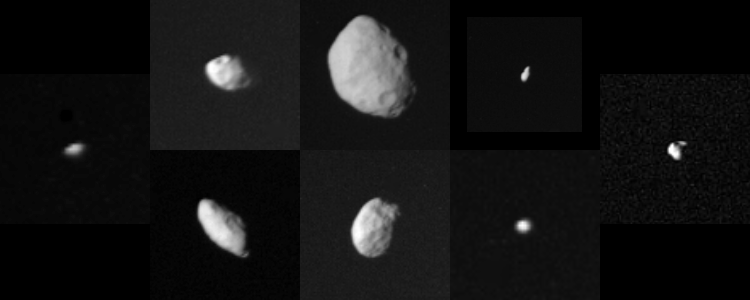

Collage of Saturn’s Smaller Satellites

This family portrait shows the smaller satellites of Saturn as viewed by Voyager 2 during its swing through the Saturnian system. The following chart corresponds to this composite photograph (distance from the planet increases from left to right) and lists names, standard numerical designations and approximate dimensions (radii where indicated) in kilometers:

1980S26Outer F-ring

shepherd

120 X 100

1980S1Leading

co-orbital

220 X 160

1980S25Trailing

Tethys trojan

radii: 25

1980S28Outer A

shepherd

radii: 20

1980S27Inner F-ring

co-orbital

145 X 70

1980S3Trailing

Tethys trojan

140 X 100

1980S13Leading

Tethys trojan

radii: 30

1980S6Leading

Dione trojan

radii: 30

These images have been scaled to show the satellites in true relative sizes. This set of small objects ranges in size from small asteroidal scales to nearly the size of Saturn’s moon Mimas. They are probably fragments of somewhat larger bodies broken up during the bombardment period that followed accretion of the Saturnian system. Scientists believe they may be mostly icy bodies with a mixture of meteorite rock. They are somewhat less reflective than the larger satellites, suggesting that thermal evolution of the larger moons “cleaned up” their icy surfaces. The Voyager project is managed for NASA by the Jet Propulsion Laboratory, Pasadena, Calif.

Credit: NASA/JPL